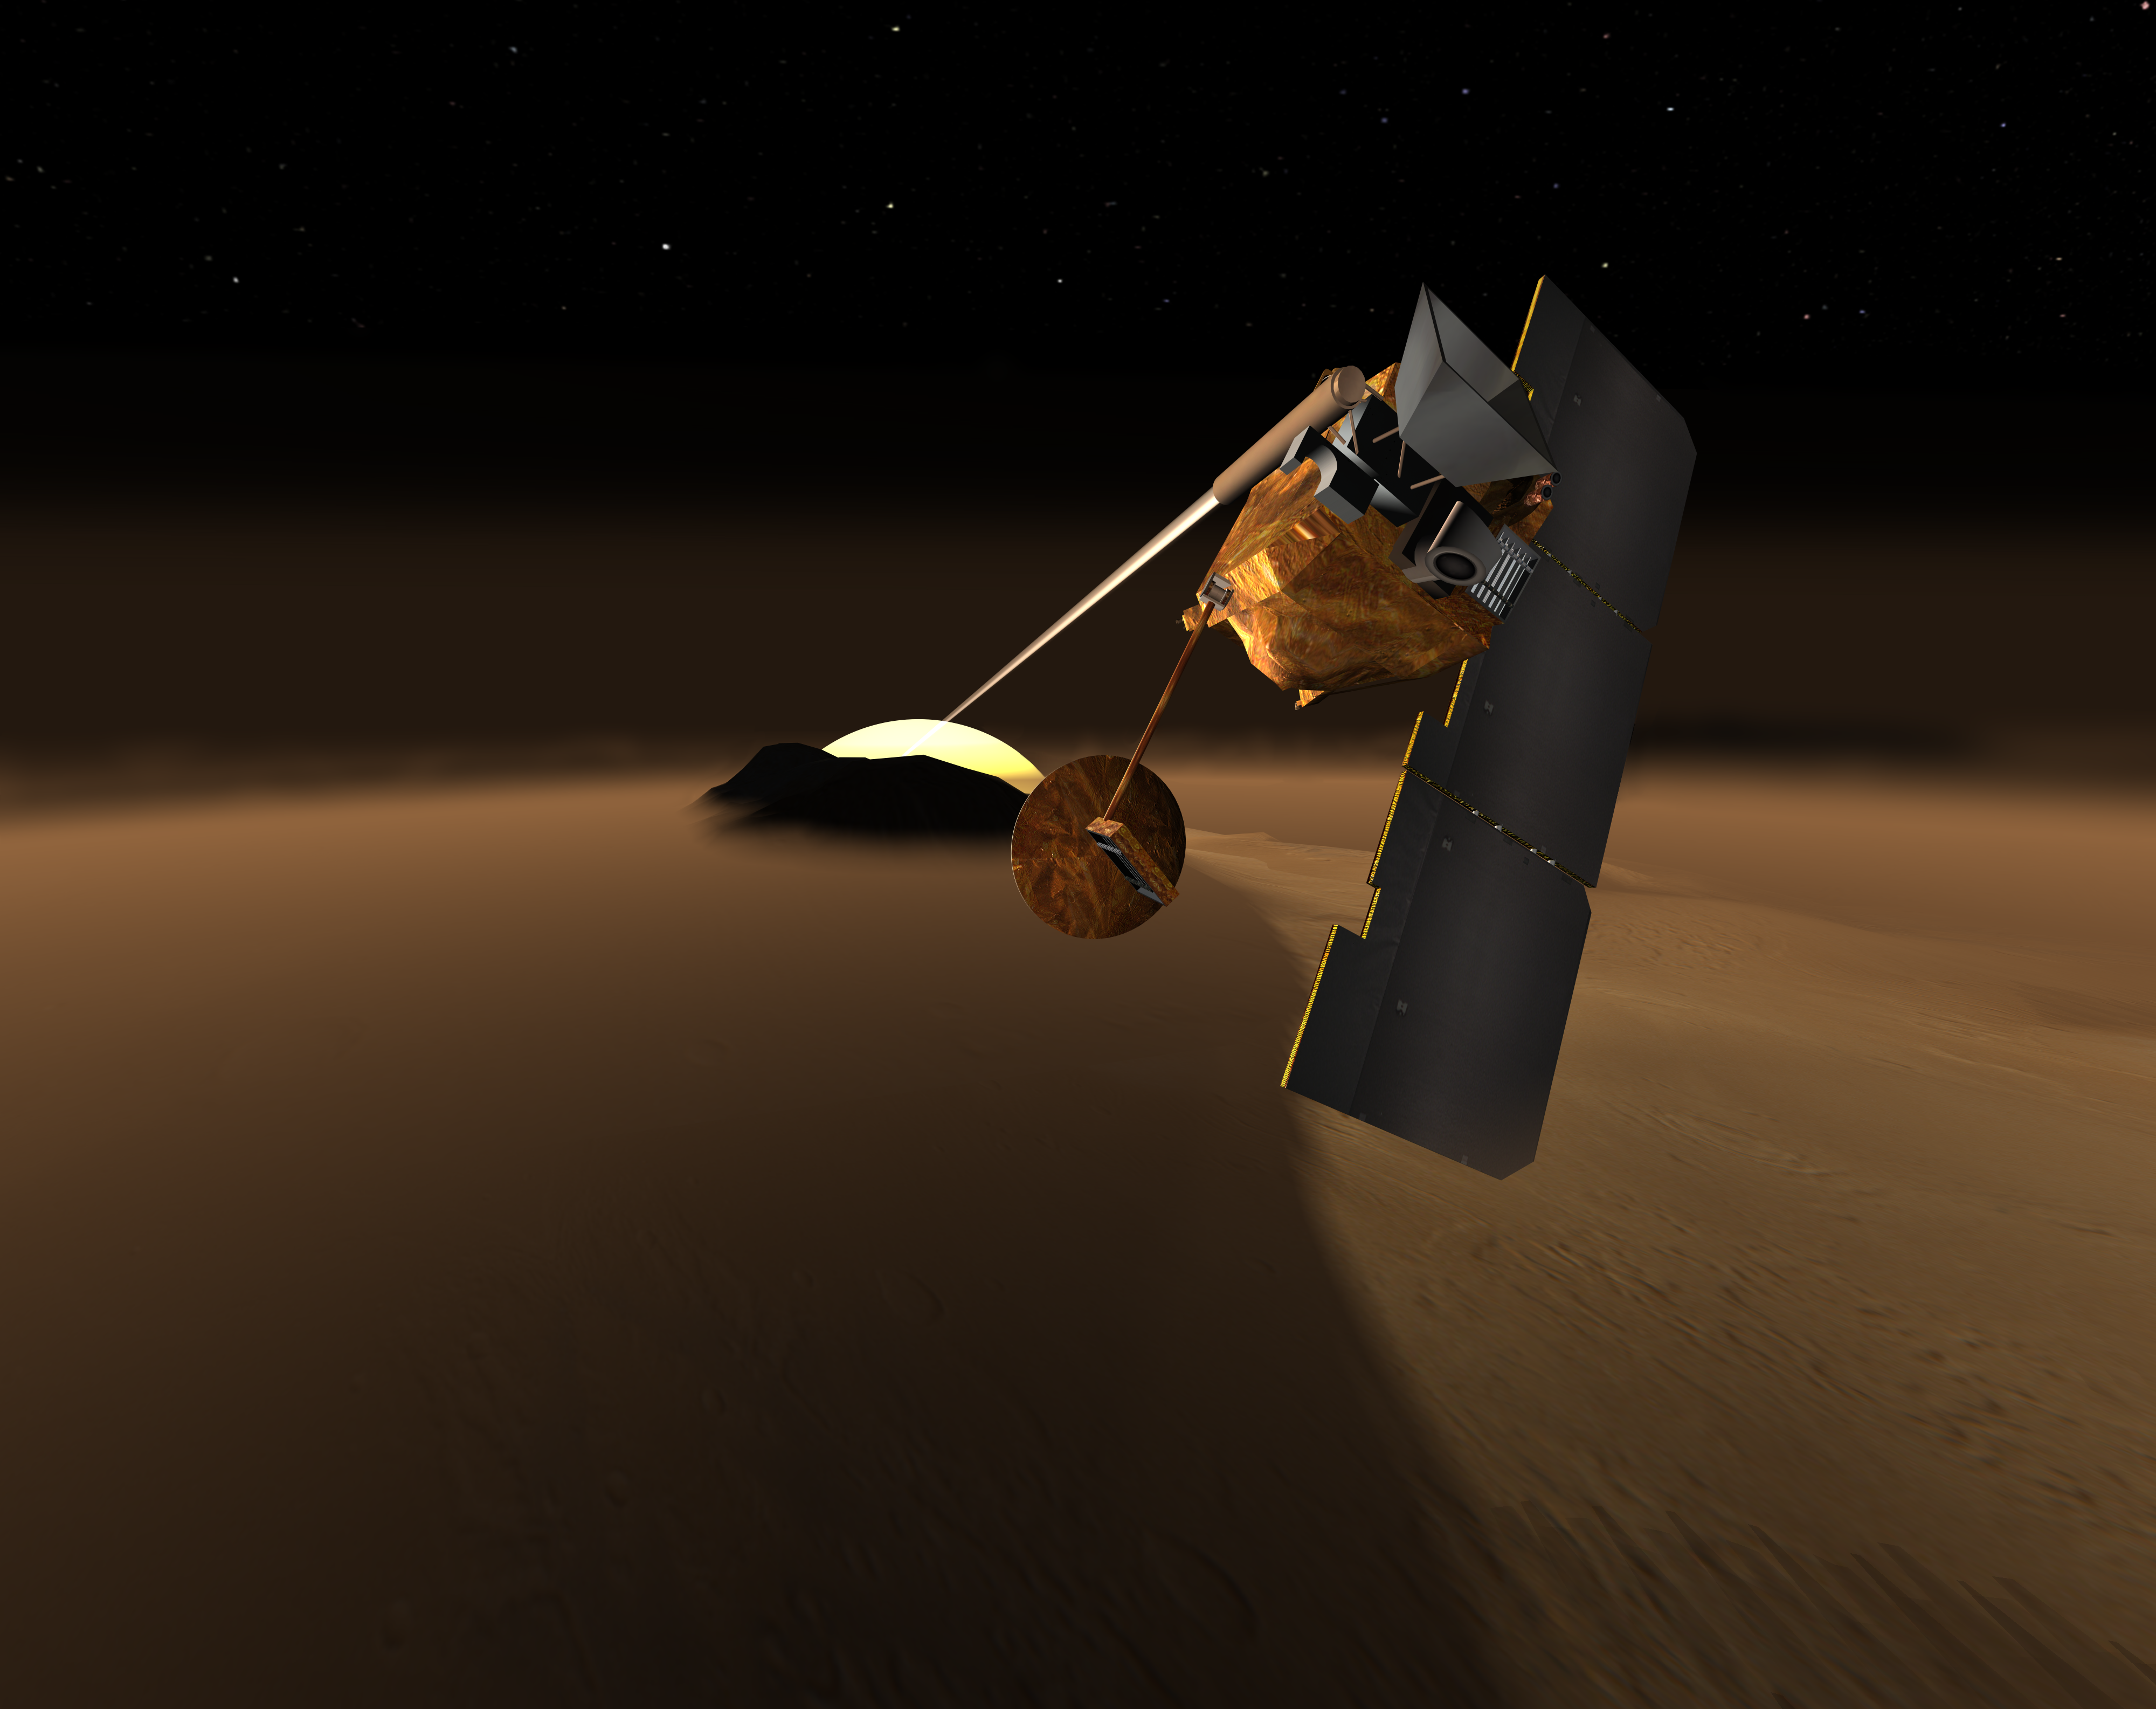

Concept for Mars Volcanic Emission Life Scout

This artist’s rendition depicts a concept for a Mars orbiter that would scrutinize the martian atmosphere for chemical traces of life or environments supportive of life that might be present anywhere on the planet.

The concept is named the Mars Volcanic Emission and Life Scout, or Marvel. It would equip a Mars orbiter with two types of instruments proven useful in studying Earth’s atmosphere from Earth orbit. One, a solar occultation infrared spectrometer, would look sideways through Mars’ atmosphere toward the setting or rising Sun for an extremely sensitive reading of what chemicals are in the air that sunlight passes through before hitting the instrument. The other, a submillimeter spectrometer would survey the atmosphere continuously, including during dust storms and polar night, to seek localized surface sources of the chemicals of interest. The infrared spectrometer has very high sensitivity for one chemical of great interest: methane, which is produced by many types of microbes, as well as by some volcanic sources. The submillimeter spectrometer has very high sensitivity for water vapor. Localized concentrations of water vapor in the atmosphere could identify places where subsurface water sources may be venting.

Credit: NASA/JPL